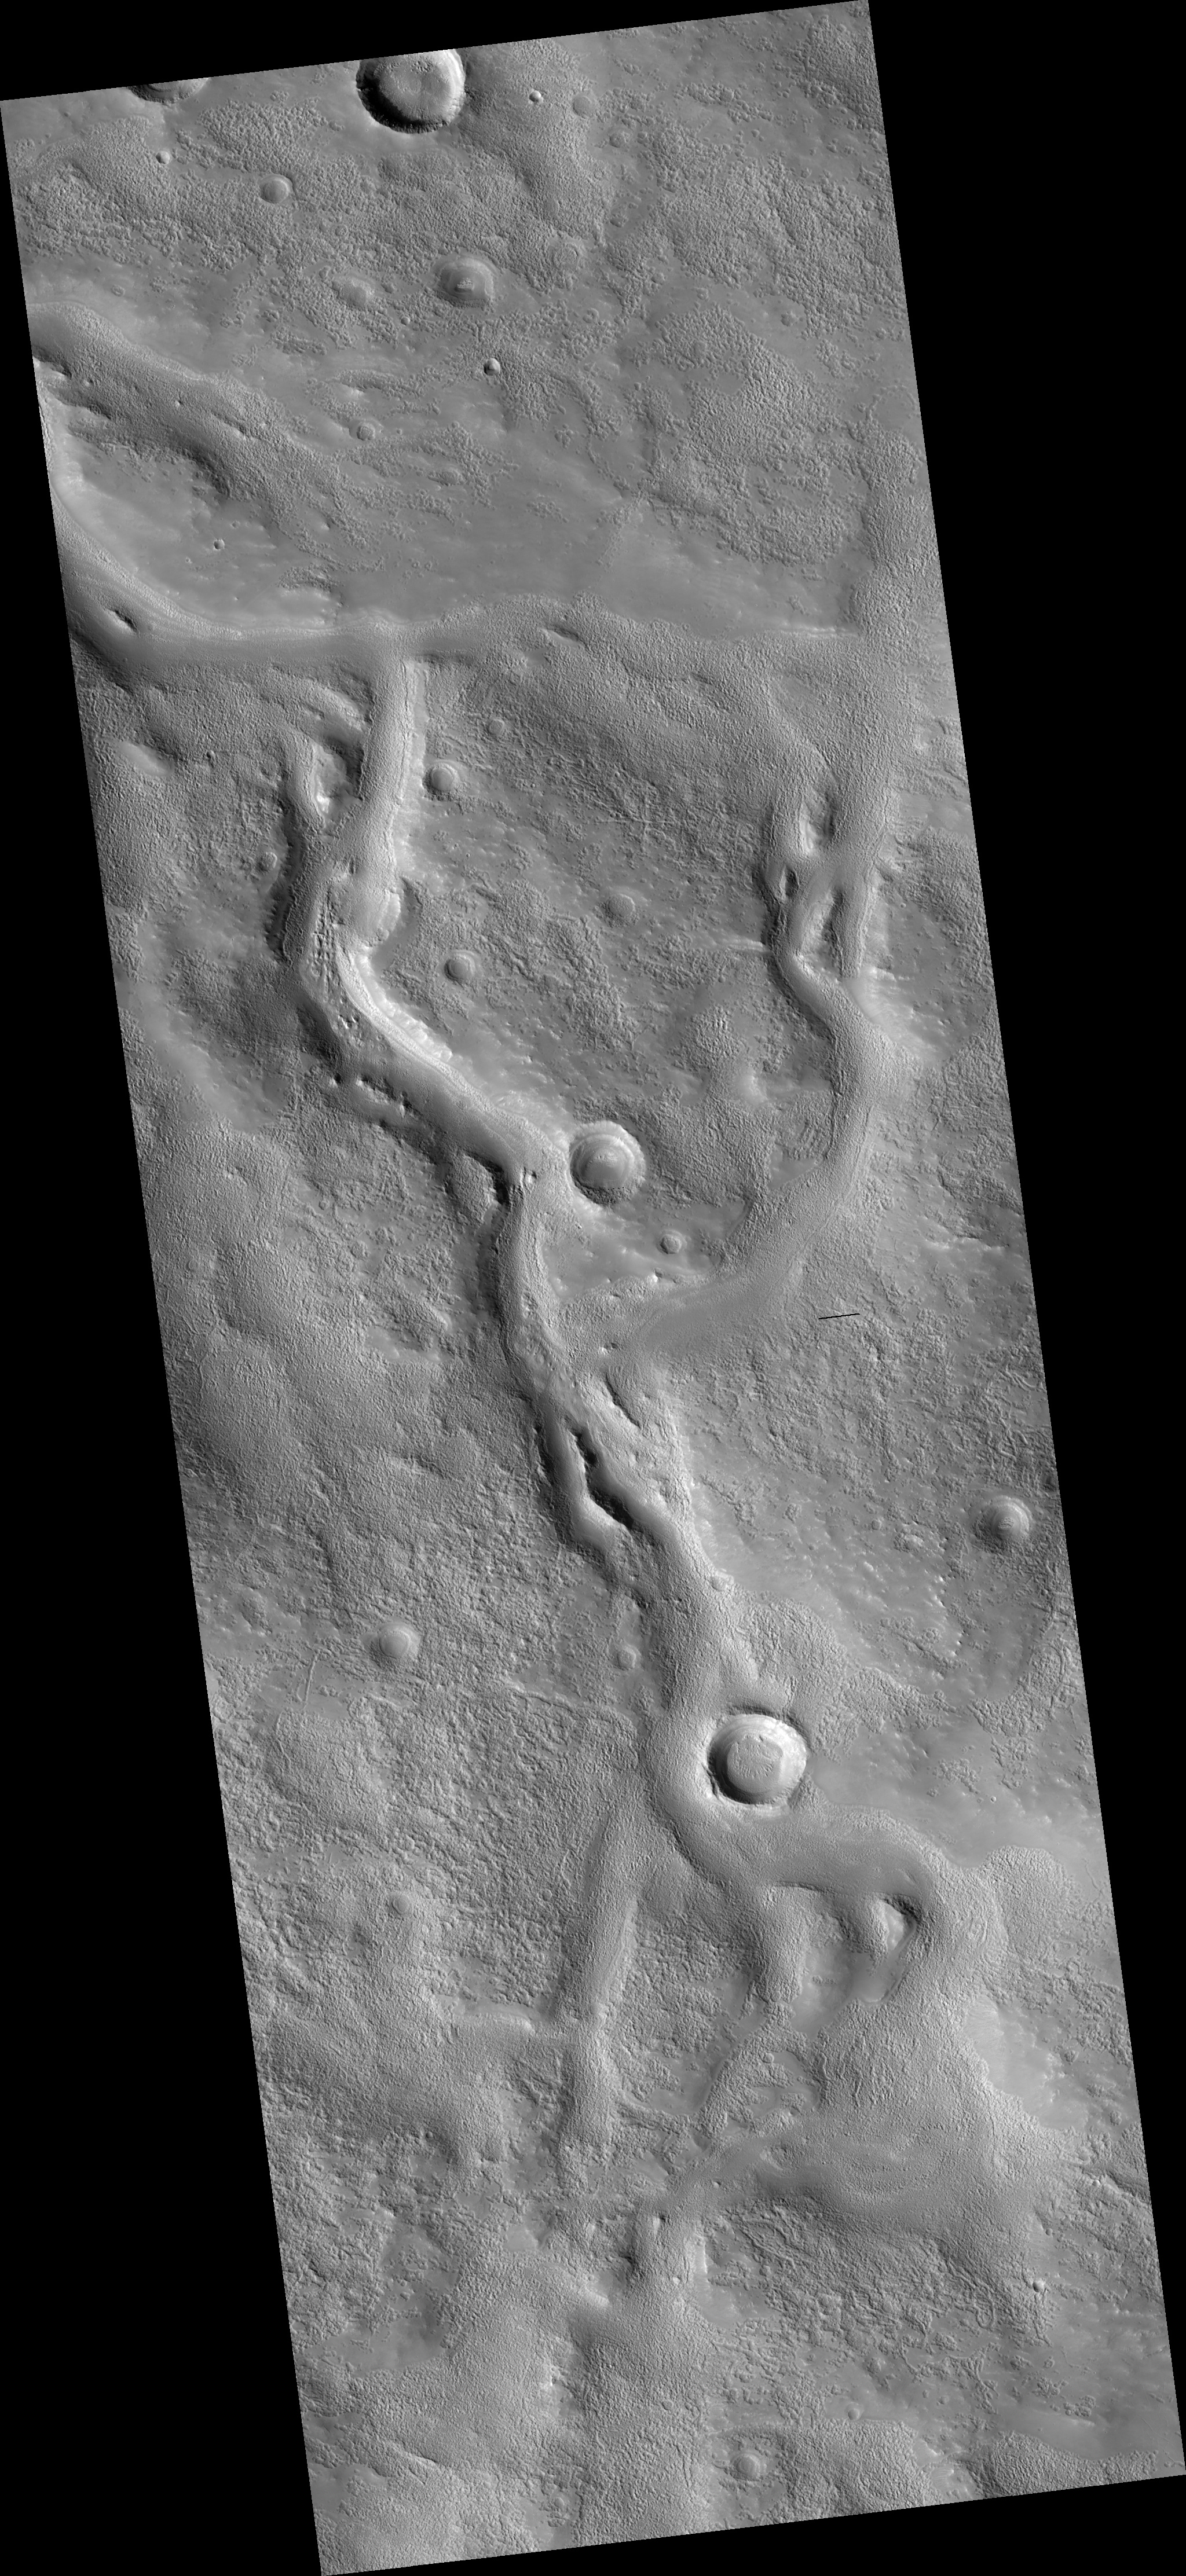

Valleys on the Ejecta Blanket from Cerulli Crater

HiRISE image (PSP_003312_2145) reveals valleys that cross the ejecta from the large impact crater Cerulli to the south.

The valleys appear to have been cut by flowing water and then buried by later deposits of unknown origin, possibly carried in by the wind. While it is clear that the valleys are younger than the ejecta and older than at least some of the mantling materials, the exact time they were formed is uncertain.

For example, it is possible that the valleys were carved immediately after Cerulli crater formed, as has been inferred for some other valleys around craters imaged elsewhere on Mars by HiRISE. Alternatively, the valleys may have formed some time after the crater formed, perhaps as a result of water released from an earlier mantling deposit.

A second image is planned for this area and will yield three-dimensional information from stereo that may help to resolve the timing and source of water responsible for carving the valleys.

Observation Toolbox
Acquisition date: 4 April 2007
Local Mars time: 3:27 PM
Degrees latitude (centered): 34.0°
Degrees longitude (East): 21.8°
Range to target site: 293.0 km (183.2 miles)
Original image scale range: 29.3 cm/pixel (with 1 x 1 binning) so objects ~88 cm across are resolved
Map-projected scale: 25 cm/pixel and north is up
Map-projection: EQUIRECTANGULAR
Emission angle: 3.6°
Phase angle: 72.8°
Solar incidence angle: 70°, with the Sun about 20° above the horizon
Solar longitude: 217.1°, Northern Autumn

NASA’s Jet Propulsion Laboratory, a division of the California Institute of Technology in Pasadena, manages the Mars Reconnaissance Orbiter for NASA’s Science Mission Directorate, Washington. Lockheed Martin Space Systems, Denver, is the prime contractor for the project and built the spacecraft. The High Resolution Imaging Science Experiment is operated by the University of Arizona, Tucson, and the instrument was built by Ball Aerospace and Technology Corp., Boulder, Colo.

Credit: NASA/JPL/Univ. of Arizona